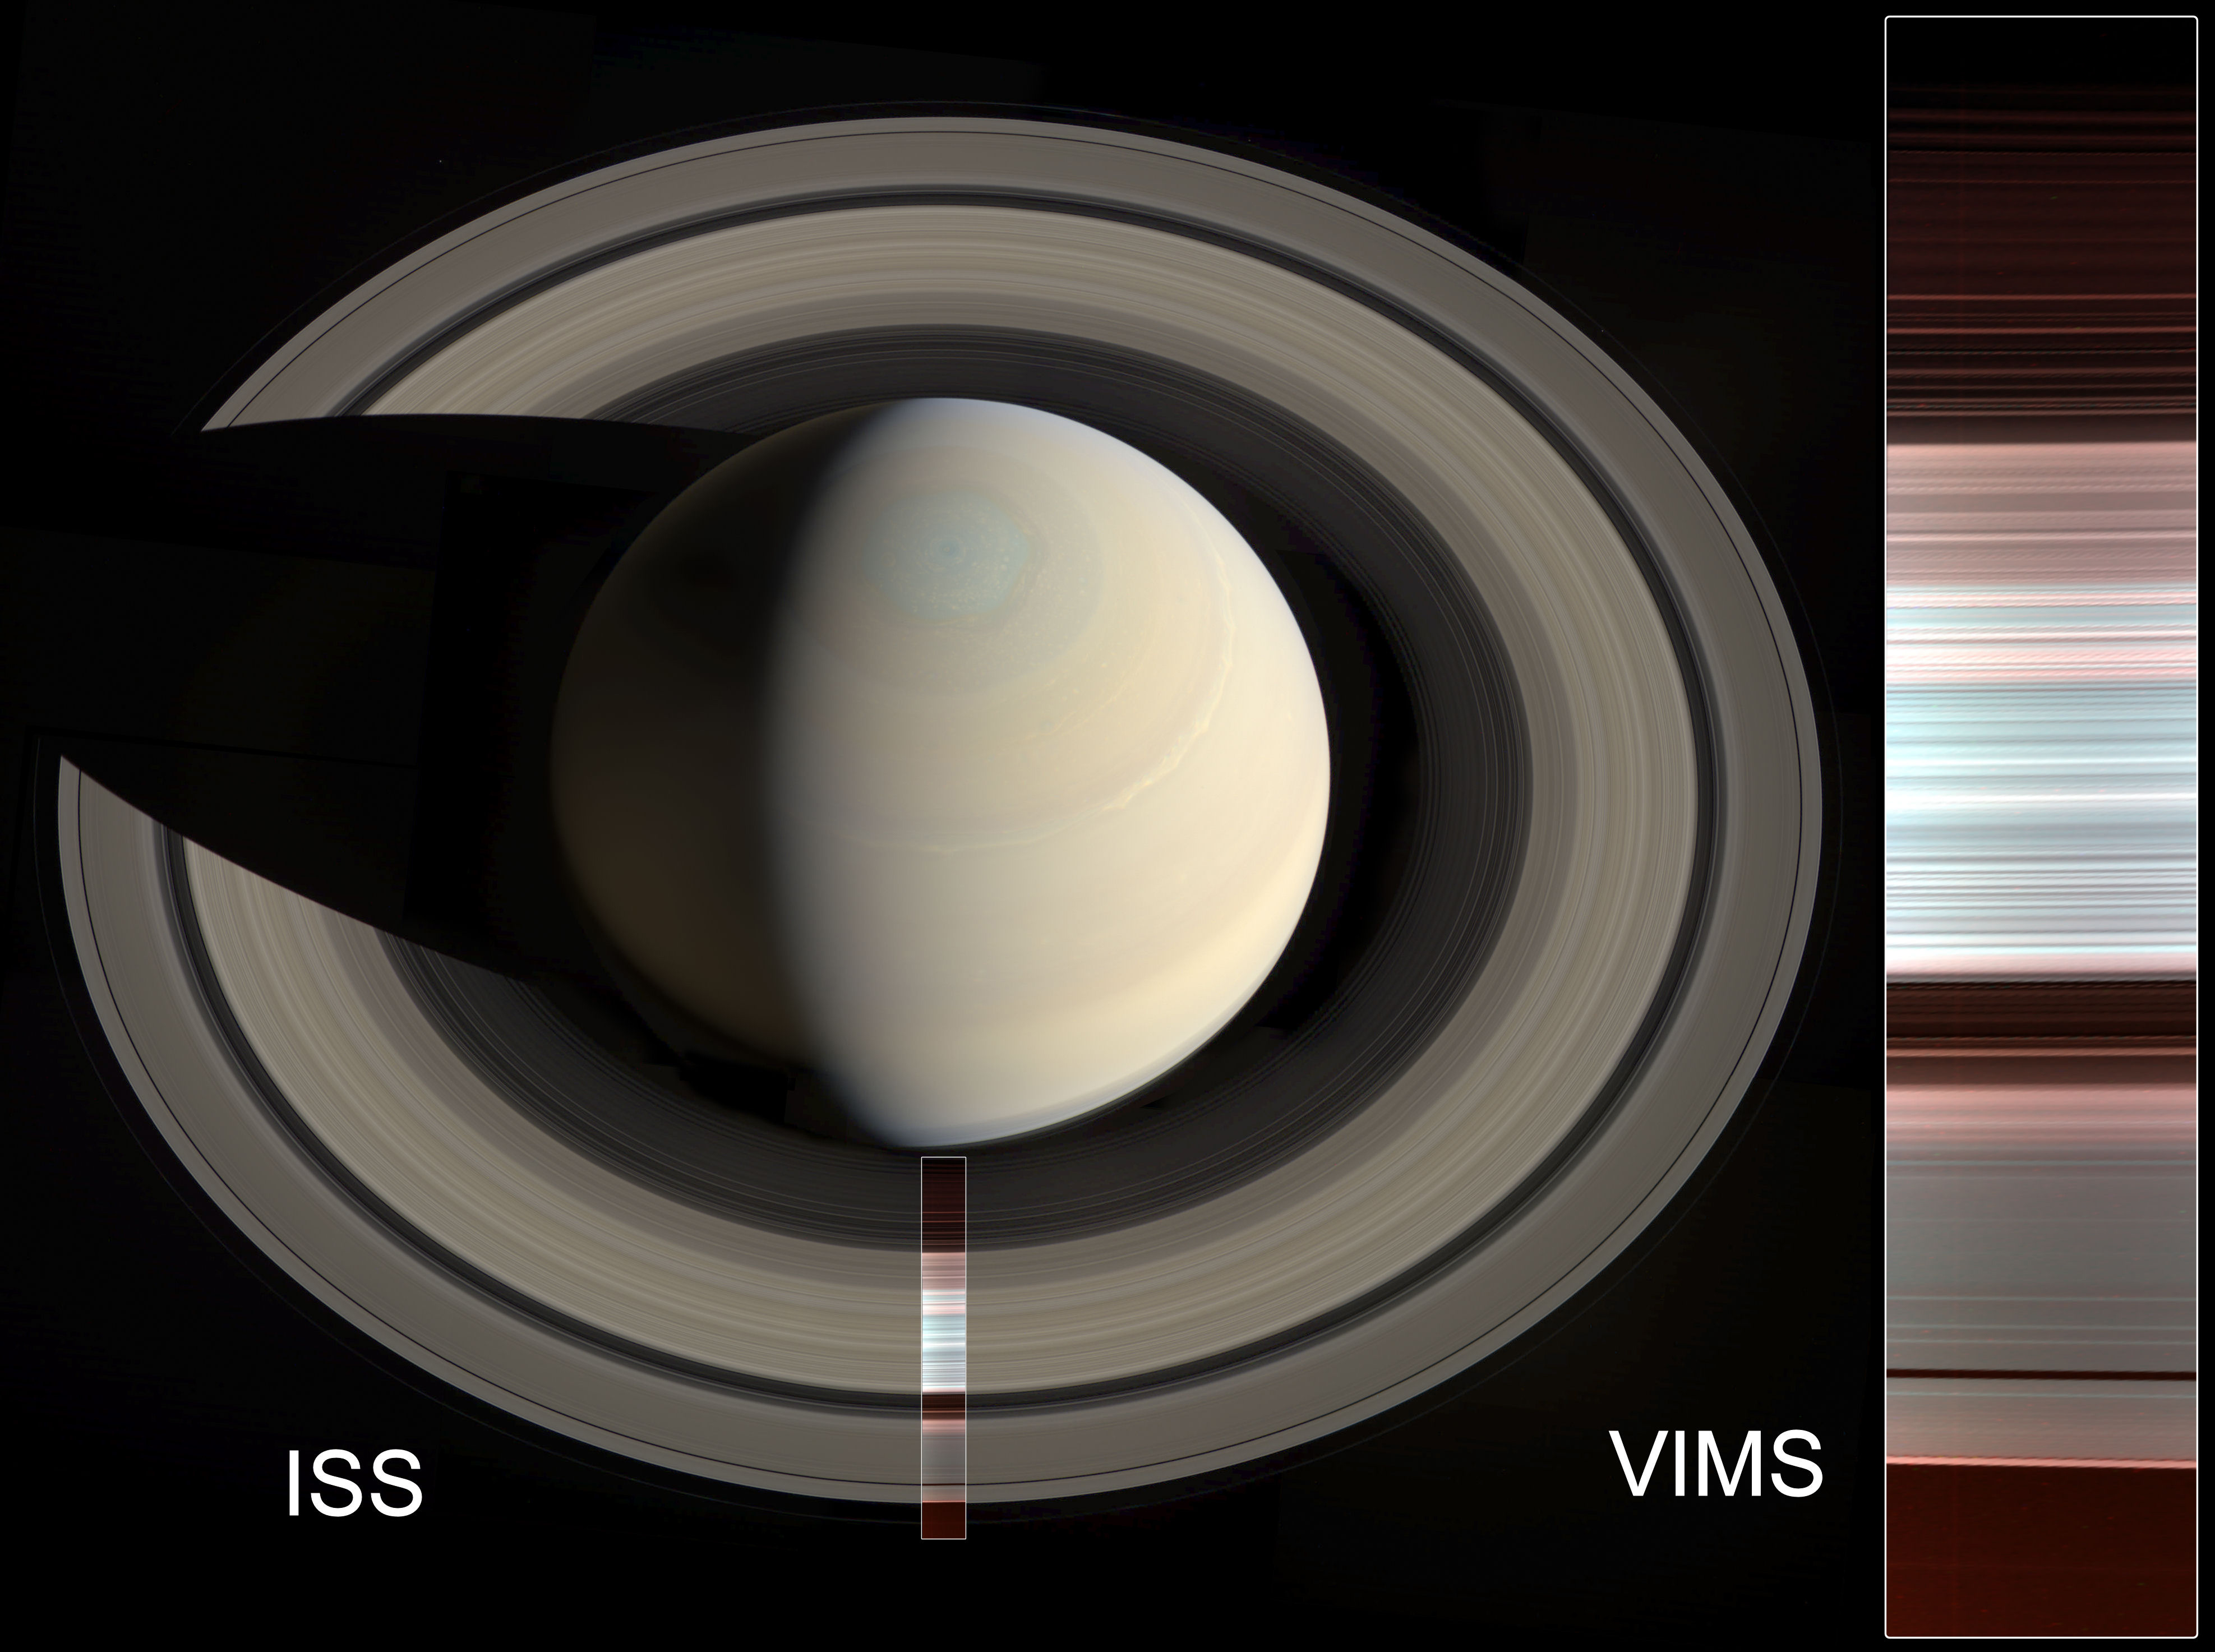

Infrared Eye Yields New Spectral Map

The false-color image at right shows spectral mapping of Saturn’s A, B and C rings, captured by Cassini’s Visible and Infrared Mapping Spectrometer (VIMS). It displays an infrared view of the rings, rather than an image in visible light. The blue-green areas are the regions with the purest water ice and/or largest grain size (primarily the A and B rings), while the reddish color indicates increasing amounts of non-icy material and/or smaller grain sizes (primarily in the C ring and Cassini Division).

At left, the same image is overlaid on a natural-color mosaic of Saturn taken by Cassini’s Imaging Science Subsystem.

The Cassini mission is a cooperative project of NASA, ESA (the European Space Agency) and the Italian Space Agency. The Jet Propulsion Laboratory, a division of Caltech in Pasadena, manages the mission for NASA’s Science Mission Directorate in Washington. The Cassini orbiter and its two onboard cameras were designed, developed and assembled at JPL. The imaging operations center is based at the Space Science Institute in Boulder, Colorado.

Credit: NASA/JPL-Caltech/Space Science Institute/G. Ugarkovic (ISS), NASA/JPL-Caltech/University of Arizona/CNRS/LPG-Nantes (VIMS)